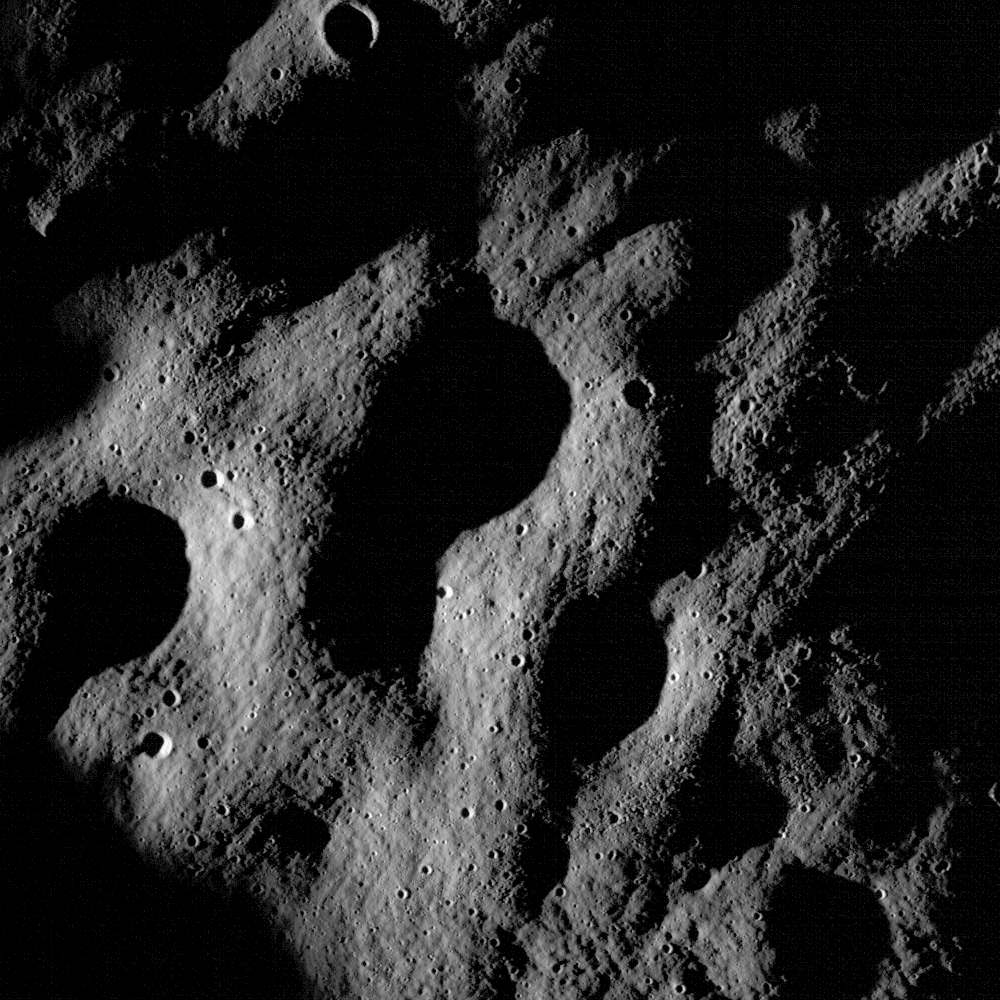

First Images from NASA's New Moon Mission

These images show cratered regions near the moon's Mare Nubium region, as photographed by the Lunar Reconnaissance Orbiter's LROC instrument. Each image shows a region 1,400 meters (0.87 miles) wide. the bottoms of both images face lunar north. The image below shows the location of these two images in relation to each other.

Credit: NASA/Goddard Space Flight Center/Arizona State University